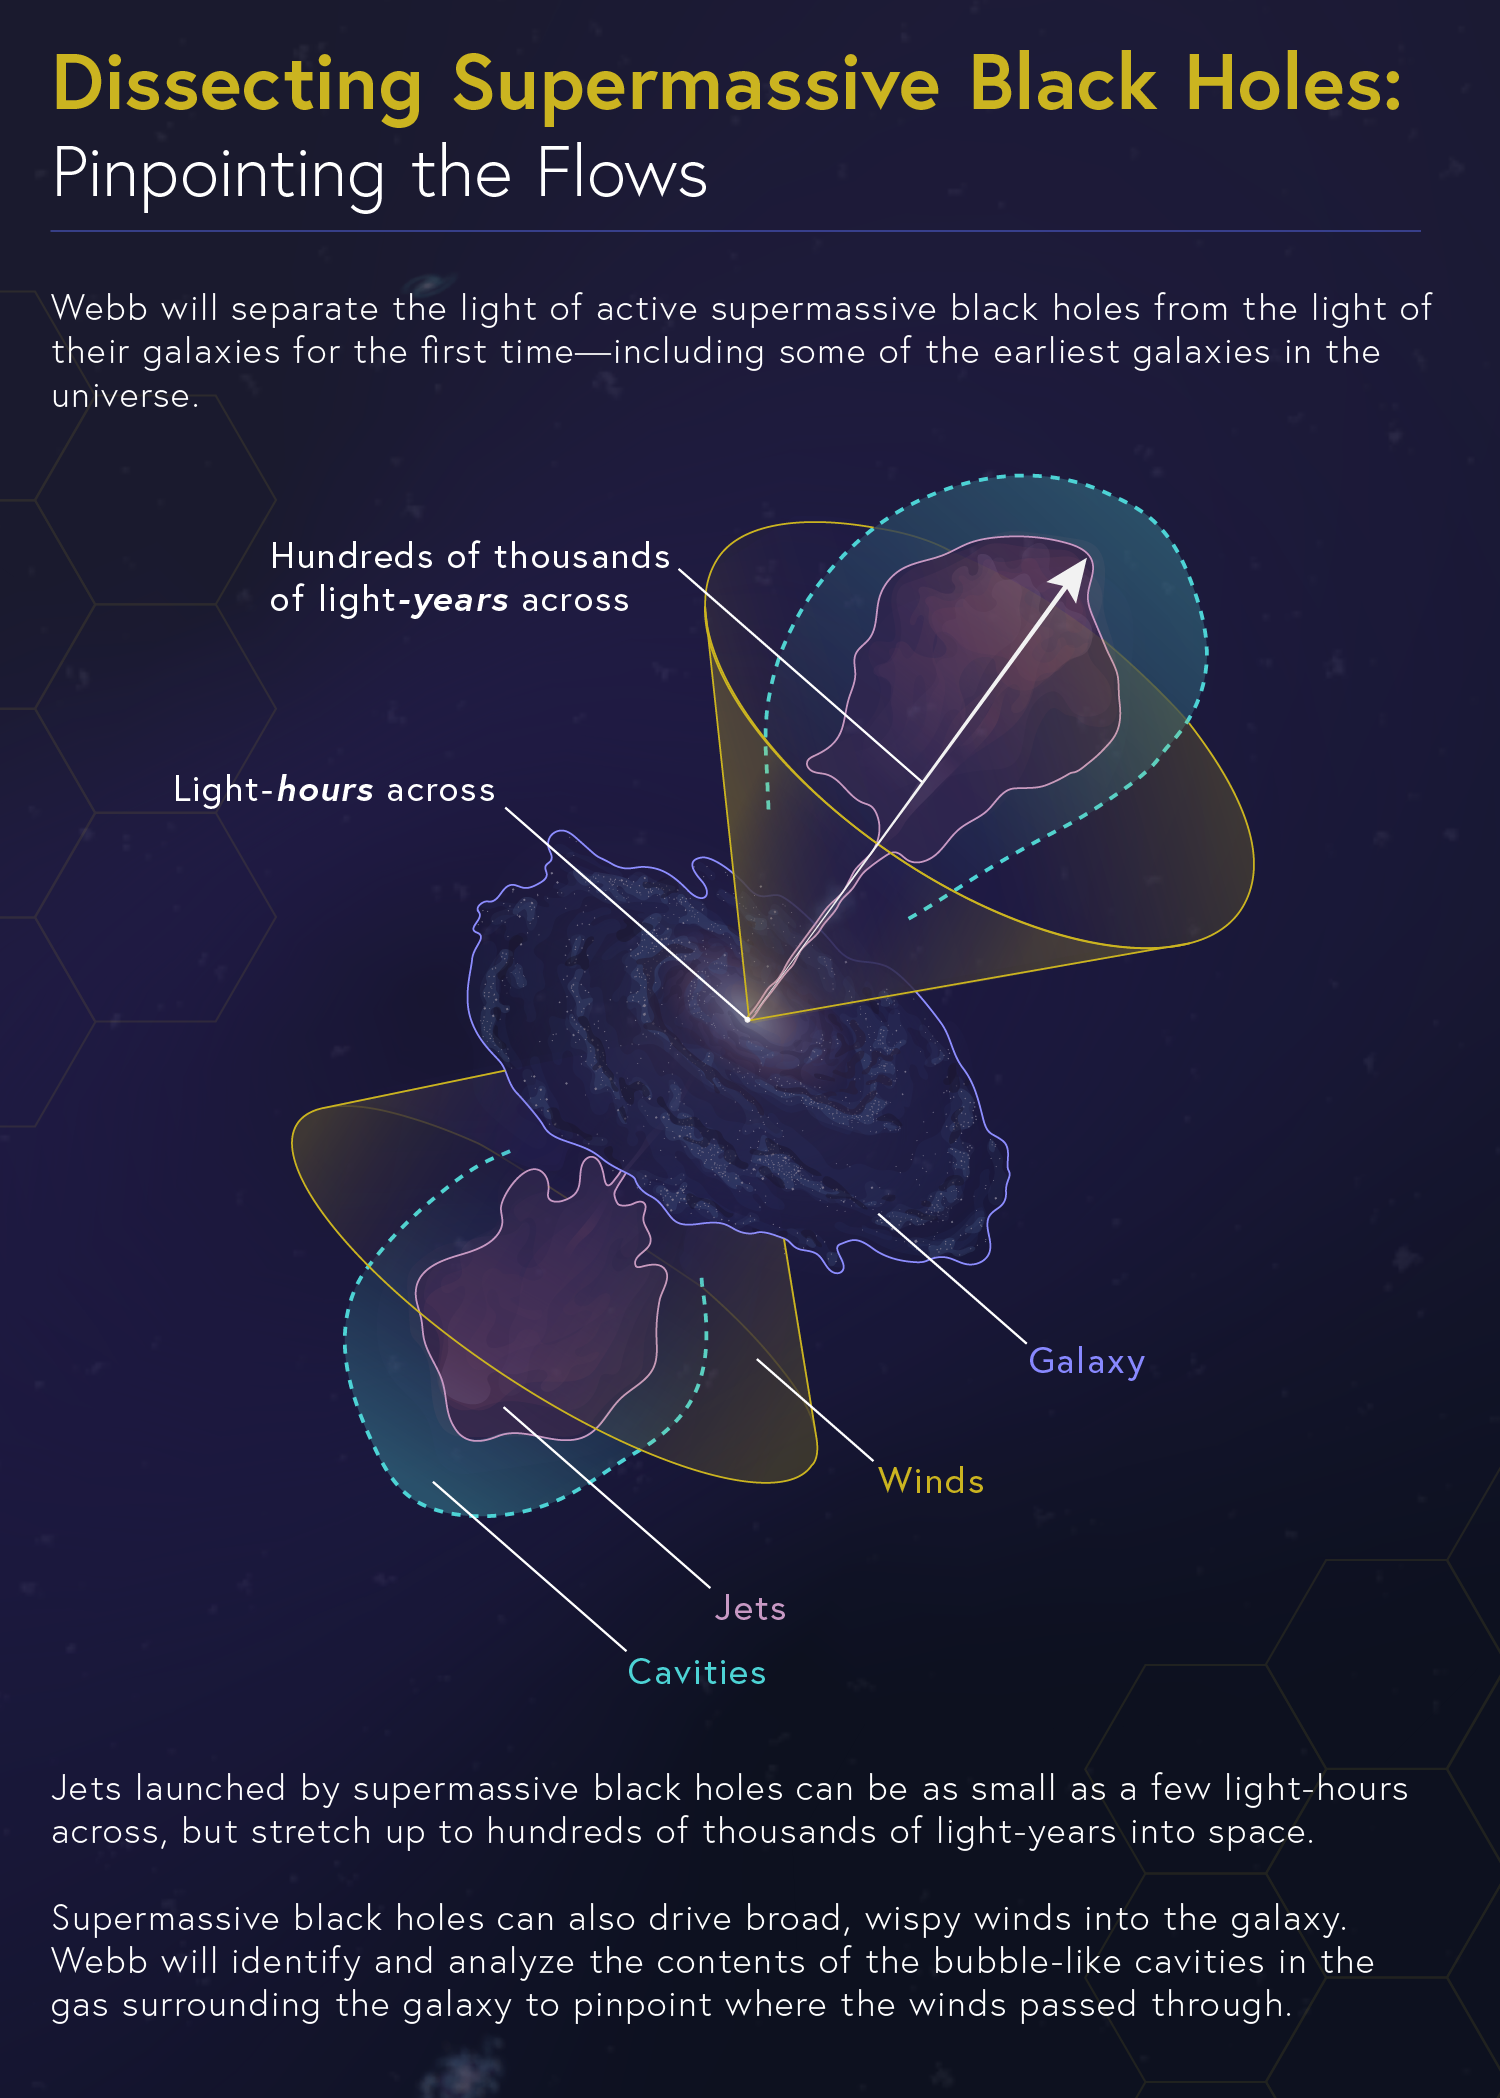

Dissecting Supermassive Black Holes: Pinpointing the Flows

Both active supermassive black holes and their galaxies emit infrared light, but it’s not clear precisely how much each is sending out into space. To complicate matters, the supermassive black holes emit both bright bipolar jets and broad, wispy winds that carve cavities into the galaxies around them. NASA’s James Webb Space Telescope will be able to pinpoint the light’s sources to help researchers understand where the energy originates and disentangle the processes at work.

Explore our image collection to find more infographics in this series, including "Converting Fuel," "Conditions for Star Formation," and "The Feedback Loop," and the complete “Dissecting Supermassive Black Holes” infographic available to admire, print, and post on your wall!

Credit: Image: NASA, ESA, CSA, Leah Hustak (STScI)